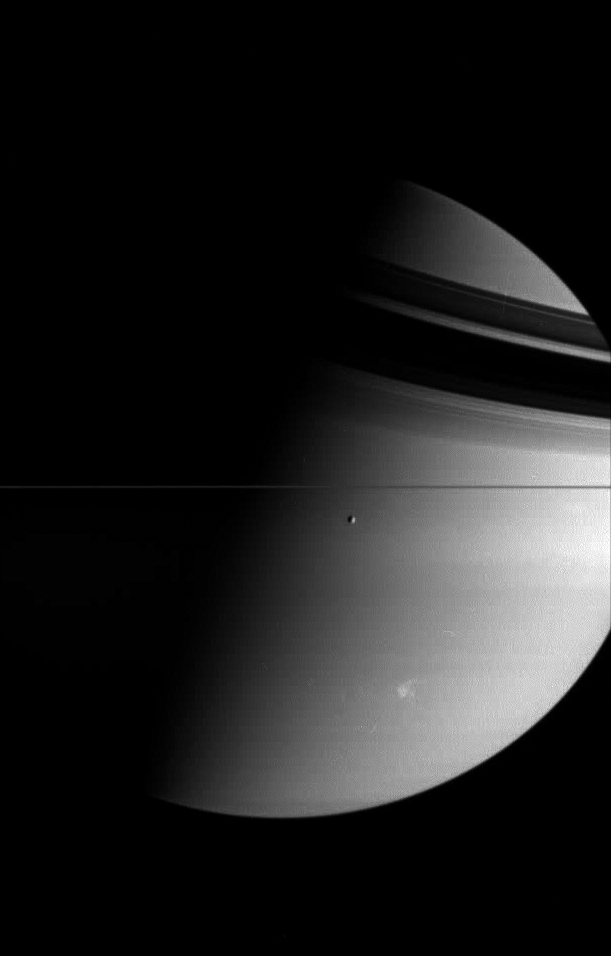

The Storm Continues

The Cassini spacecraft looks toward giant Saturn and its moon Tethys, while a large and powerful storm rages in the planet’s southern hemisphere. The storm was observed by the Cassini spacecraft beginning in late Jan. 2006, and was at the time large and bright enough to be seen using modest-sized telescopes on Earth.

The fact that the storm stands out against the subtle banding of Saturn at visible wavelengths suggests that the storm’s cloud tops are relatively high in the atmosphere.

Tethys is 1,071 kilometers (665 miles) across.

The image was taken in visible light with the Cassini spacecraft wide-angle camera on Feb. 18, 2006, at a distance of approximately 2.8 million kilometers (1.7 million miles) from Saturn. The image scale is 162 kilometers (101 miles) per pixel on Saturn.

The Cassini-Huygens mission is a cooperative project of NASA, the European Space Agency and the Italian Space Agency. The Jet Propulsion Laboratory, a division of the California Institute of Technology in Pasadena, manages the mission for NASA’s Science Mission Directorate, Washington, D.C. The Cassini orbiter and its two onboard cameras were designed, developed and assembled at JPL. The imaging operations center is based at the Space Science Institute in Boulder, Colo.

Credit: NASA/JPL/Space Science Institute